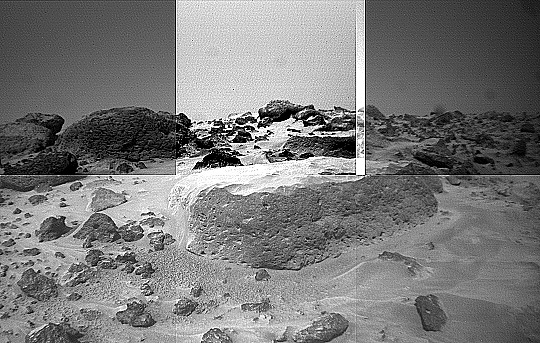

“Flat Top’s” Pitted Surface – Left Eye

This image of the rock “Flat Top” was taken from the left of the Sojourner rover’s front cameras on Sol 42. Pits on the edge of the rock and a fluted surface are clearly visible. The rocks in the left background comprise the Rock Garden.

This image and PIA01555 (right eye) make up a stereo pair.

Mars Pathfinder is the second in NASA’s Discovery program of low-cost spacecraft with highly focused science goals. The Jet Propulsion Laboratory, Pasadena, CA, developed and manages the Mars Pathfinder mission for NASA’s Office of Space Science, Washington, D.C. JPL is an operating division of the California Institute of Technology (Caltech).

Photojournal note: Sojourner spent 83 days of a planned seven-day mission exploring the Martian terrain, acquiring images, and taking chemical, atmospheric and other measurements. The final data transmission received from Pathfinder was at 10:23 UTC on September 27, 1997. Although mission managers tried to restore full communications during the following five months, the successful mission was terminated on March 10, 1998.

Credit: NASA/JPL